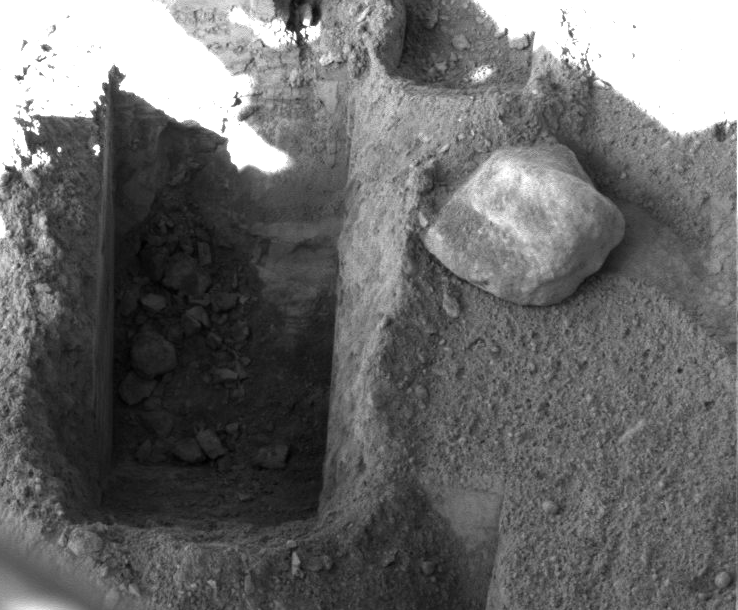

Deep ‘Stone Soup’ Trenching by Phoenix

Digging by NASA’s Phoenix Mars Lander on Aug. 23, 2008, during the 88th sol (Martian day) since landing, reached a depth about three times greater than in any trench Phoenix has excavated. The deep trench, informally called “Stone Soup” is at the borderline between two of the polygon-shaped hummocks that characterize the arctic plain where Phoenix landed.

The lander’s Surface Stereo Imager took this picture of Stone Soup trench on Sol 88 after the day’s digging. The trench is about 25 centimeters (10 inches) wide and about 18 centimeters (7 inches) deep.

When digging trenches near polygon centers, Phoenix has hit a layer of icy soil, as hard as concrete, about 5 centimeters or 2 inches beneath the ground surface. In the Stone Soup trench at a polygon margin, the digging has not yet hit an icy layer like that.

Stone Soup is toward the left, or west, end of the robotic arm’s work area on the north side of the lander.

The Phoenix Mission is led by the University of Arizona, Tucson, on behalf of NASA. Project management of the mission is by NASA’s Jet Propulsion Laboratory, Pasadena, Calif. Spacecraft development is by Lockheed Martin Space Systems, Denver.

Photojournal Note: As planned, the Phoenix lander, which landed May 25, 2008 23:53 UTC, ended communications in November 2008, about six months after landing, when its solar panels ceased operating in the dark Martian winter.

Credit: NASA/JPL-Caltech/University of Arizona/Texas A&M University